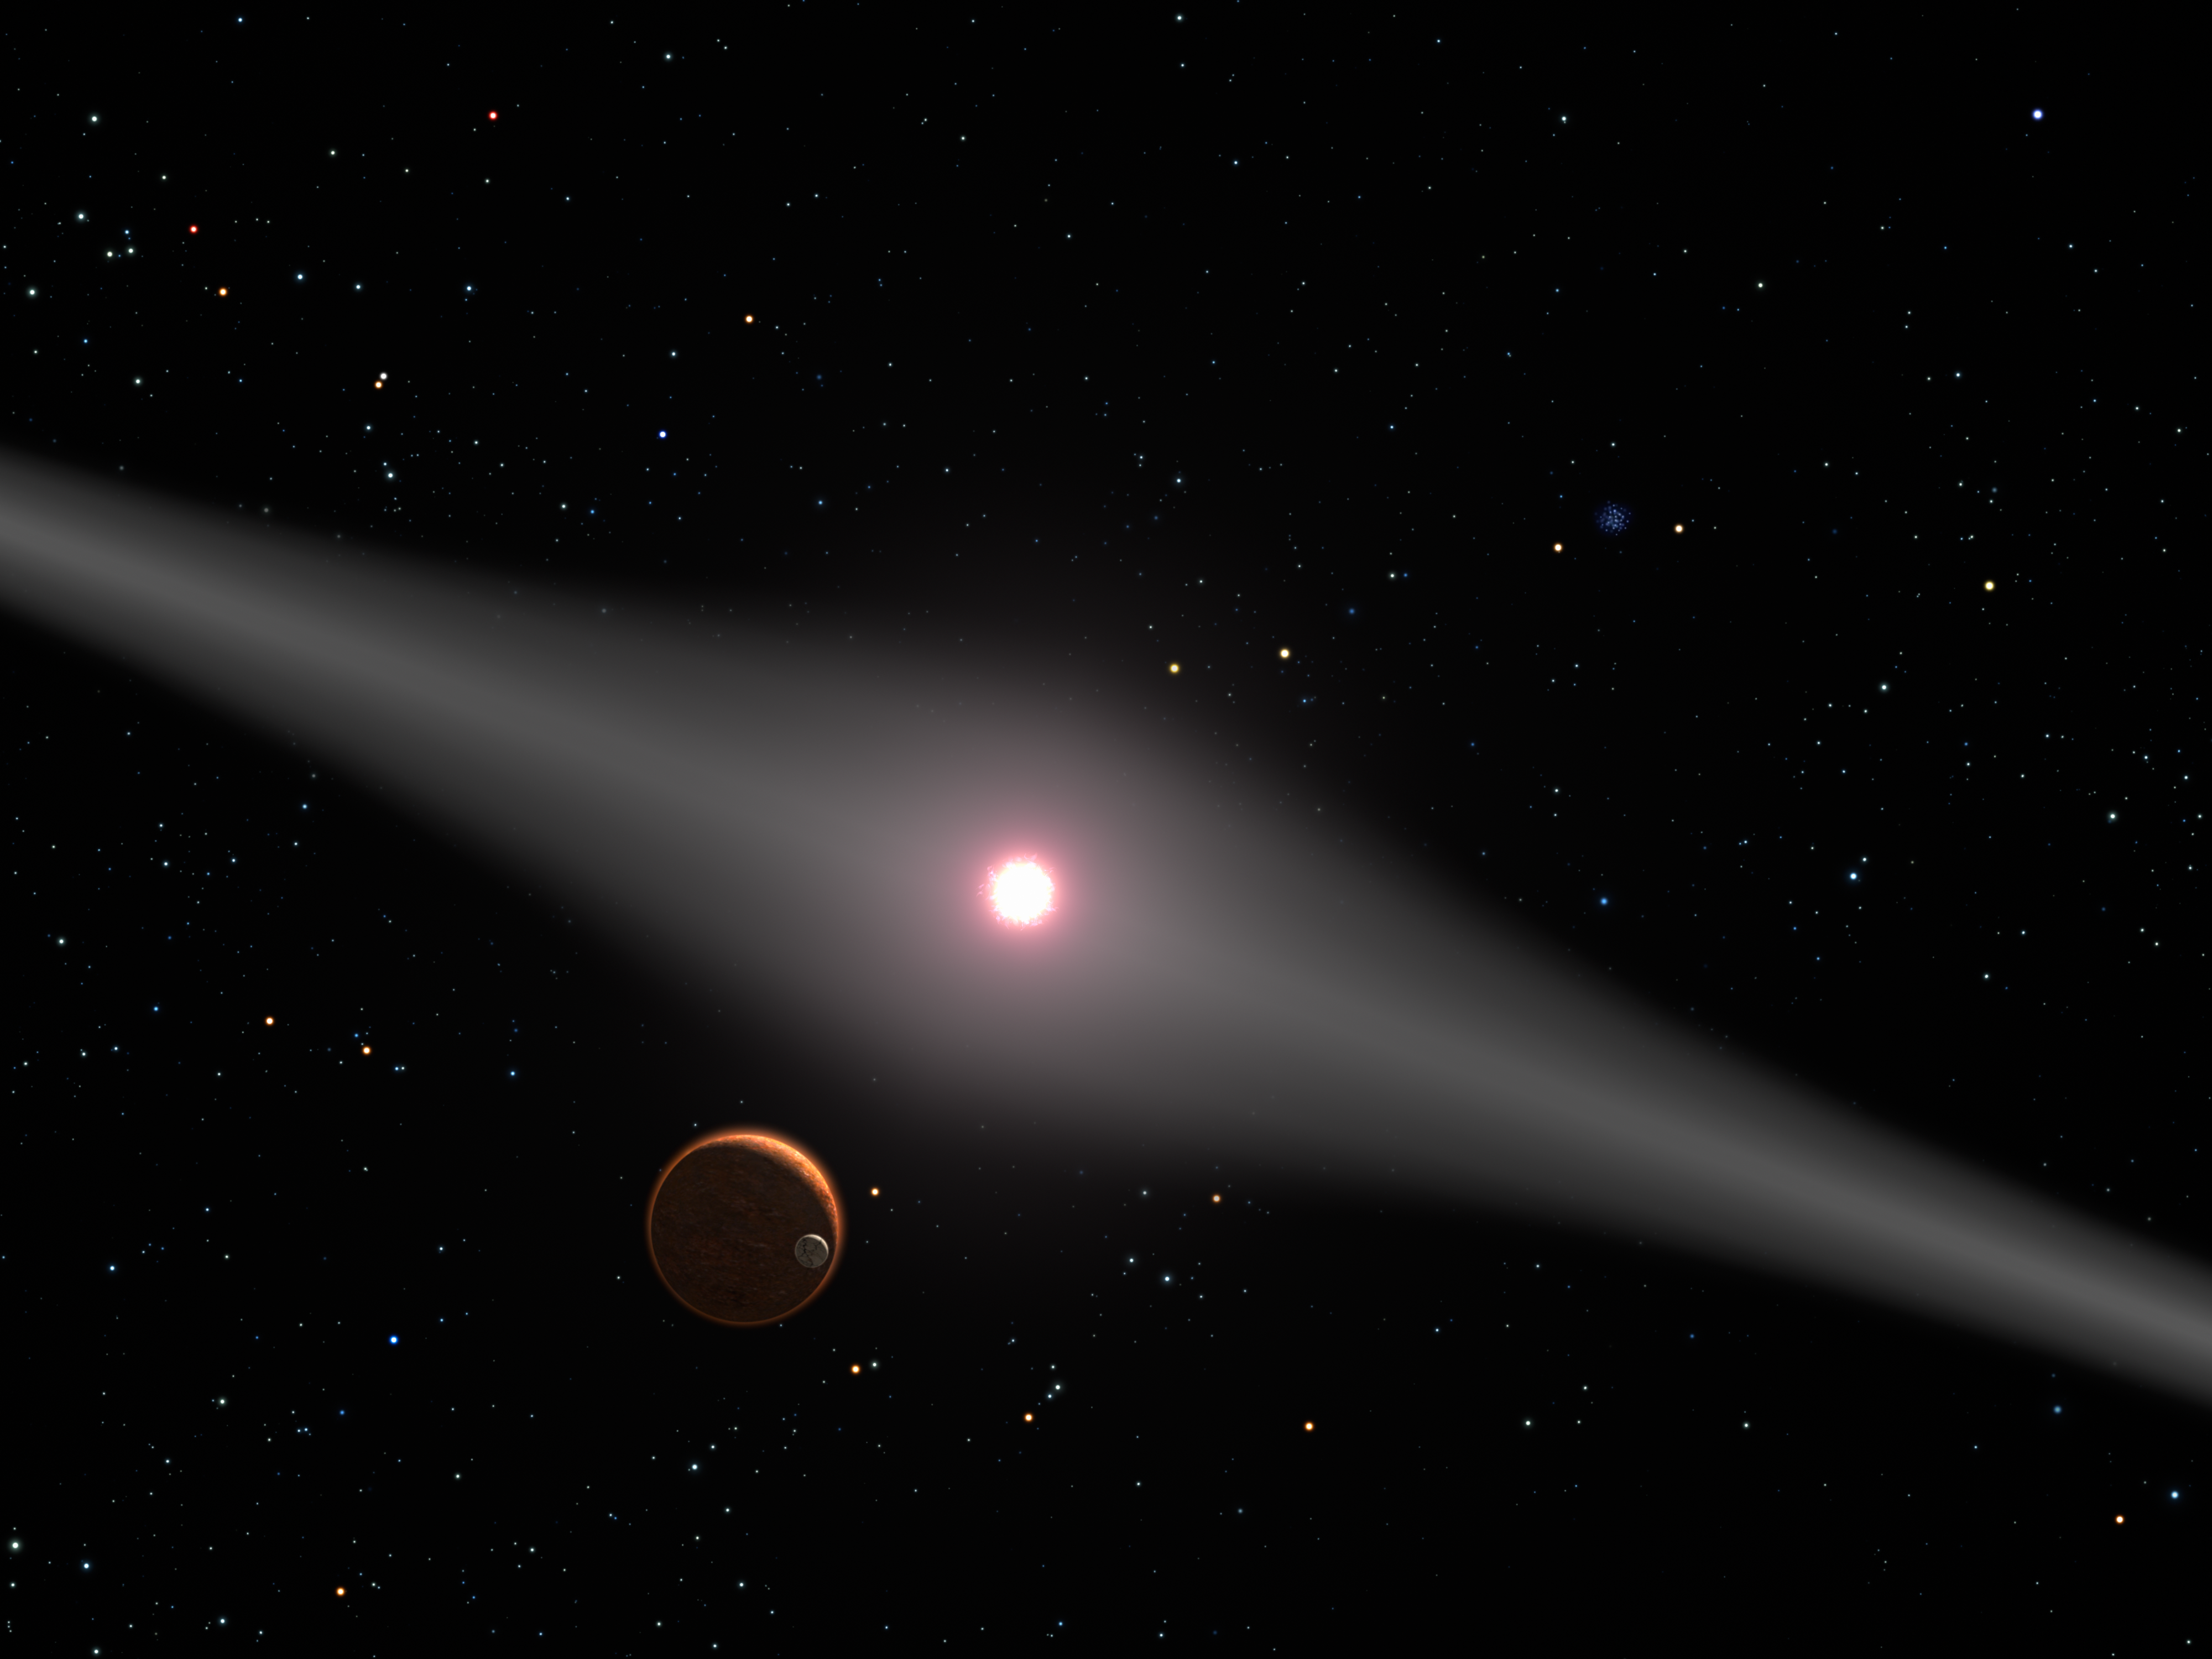

The View from Within AU Microscopii’s Disk

This is an artist's impression of the view from the vicinity of a hypothetical terrestrial planet and moon orbiting the red dwarf star AU Microscopii. The relatively newborn 12 million year-old star is surrounded by a very dusty disk of debris from the collision of comets, asteroids, and planetissimals swirling around the young star. Though no planets have been discovered around the star, the disk is strong circumstantial evidence for planets. Not only is it dusty, but also it is warped, possibly by the pull of one or more planets. In this view the glow of starlight reflecting off the disk creates a broad lane across the sky because the planet is in the disk's plane. Similarly, from Earth we see light reflected from interplanetary dust as the zodiacal light (though it is 1/10,000th as dusty as the AU Microcsopii disk). The star AU Microscopiii is 32 light-years from Earth. From this distance, familiar constellations are still recognizable. In the background, the Beehive cluster in Cancer the Crab is seen. Our Sun appears as a bright star in Cancer.

Credit: NASA, ESA and G. Bacon (STScI)